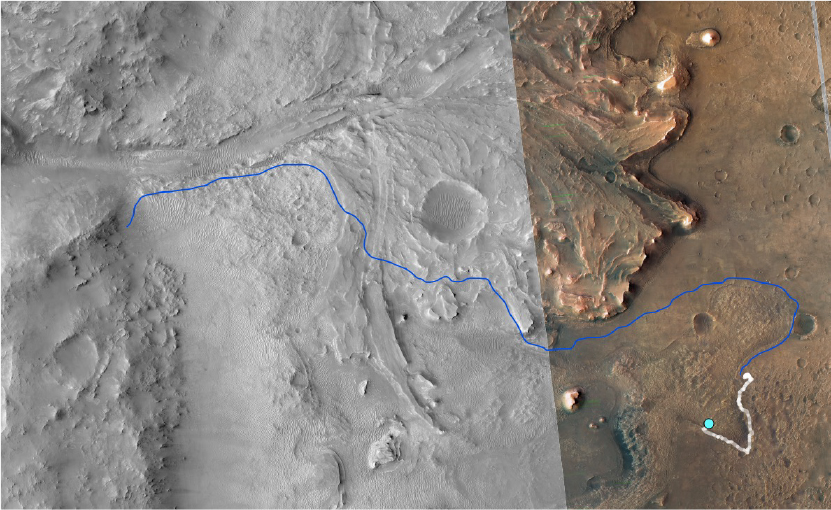

Perseverance’s Traverse From Séítah to Jezero Delta

This annotated image from NASA’s Mars Reconnaissance Orbiter (MRO) shows the journey NASA’s Perseverance rover has taken and will take in the future as it heads toward Jezero Crater’s delta on Mars. The white line depicts the route the rover has taken since it touched down at the “Octavia E. Butler Landing” site on Feb. 18, 2021, to its current location in the “South Séítah” geologic unit (light-blue dot). The rover will return to the landing site along the same route and then continue to the delta along the line in blue.

This map is composed of images from the MRO’s High Resolution Imaging Experiment (HiRISE).

A key objective for Perseverance’s mission on Mars is astrobiology, including the search for signs of ancient microbial life. The rover will characterize the planet’s geology and past climate, pave the way for human exploration of the Red Planet, and be the first mission to collect and cache Martian rock and regolith (broken rock and dust).

Subsequent NASA missions, in cooperation with ESA (European Space Agency), would send spacecraft to Mars to collect these sealed samples from the surface and return them to Earth for in-depth analysis.

The Mars 2020 Perseverance mission is part of NASA’s Moon to Mars exploration approach, which includes Artemis missions to the Moon that will help prepare for human exploration of the Red Planet.

JPL, which is managed for NASA by Caltech in Pasadena, California, built and manages operations of the Perseverance rover.

Credit: NASA/JPL-Caltech